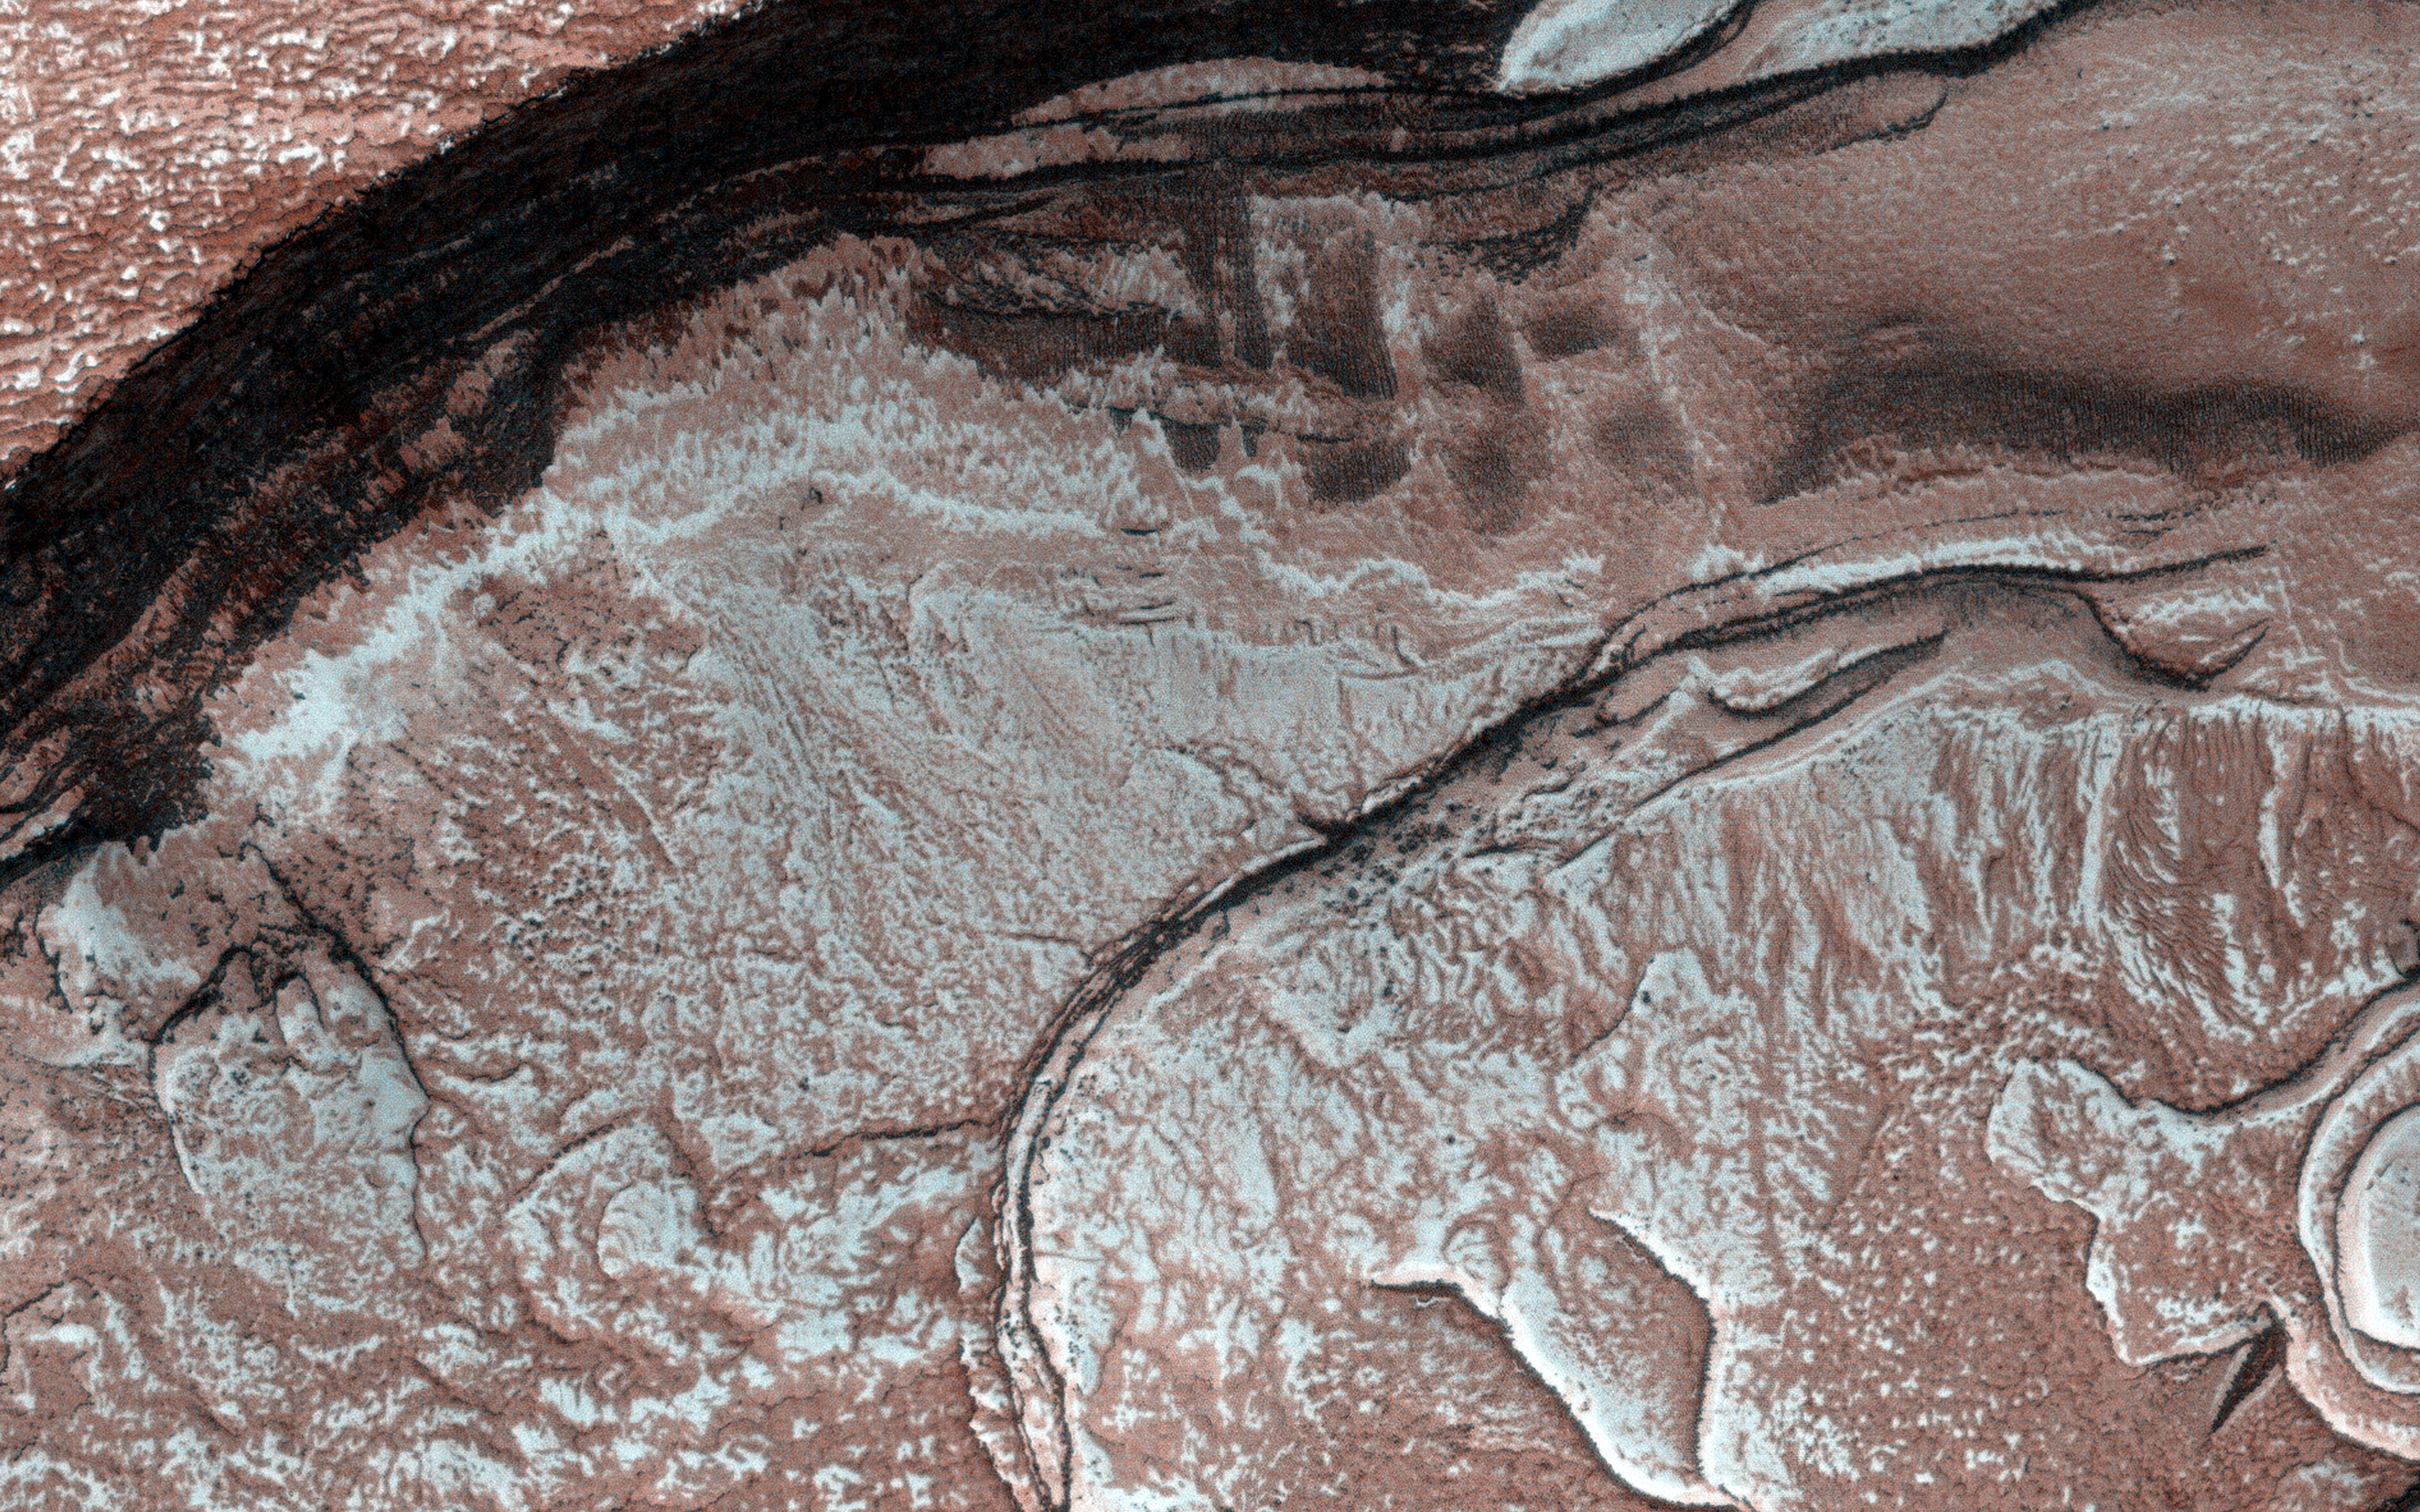

Diffuse Winter Lighting of the Chasma Boreale Scarp

Sunlight was just starting to reach the high Northern latitudes in late winter when HiRISE captured this image of part of the steep scarps around portions of the North Polar layered deposits.

The sunlight is highly diffused by atmospheric scattering, with the sun less than 0.5 degrees above the horizon. This diffuse light gives the image a unique appearance, almost like a painting. The surface is entirely covered by carbon dioxide frost mixed with dust.

HiRISE is one of six instruments on NASA’s Mars Reconnaissance Orbiter. The University of Arizona, Tucson, operates the orbiter’s HiRISE camera, which was built by Ball Aerospace & Technologies Corp., Boulder, Colo. NASA’s Jet Propulsion Laboratory, a division of the California Institute of Technology in Pasadena, manages the Mars Reconnaissance Orbiter Project for the NASA Science Mission Directorate, Washington.

Credit: NASA/JPL-Caltech/Univ. of Arizona